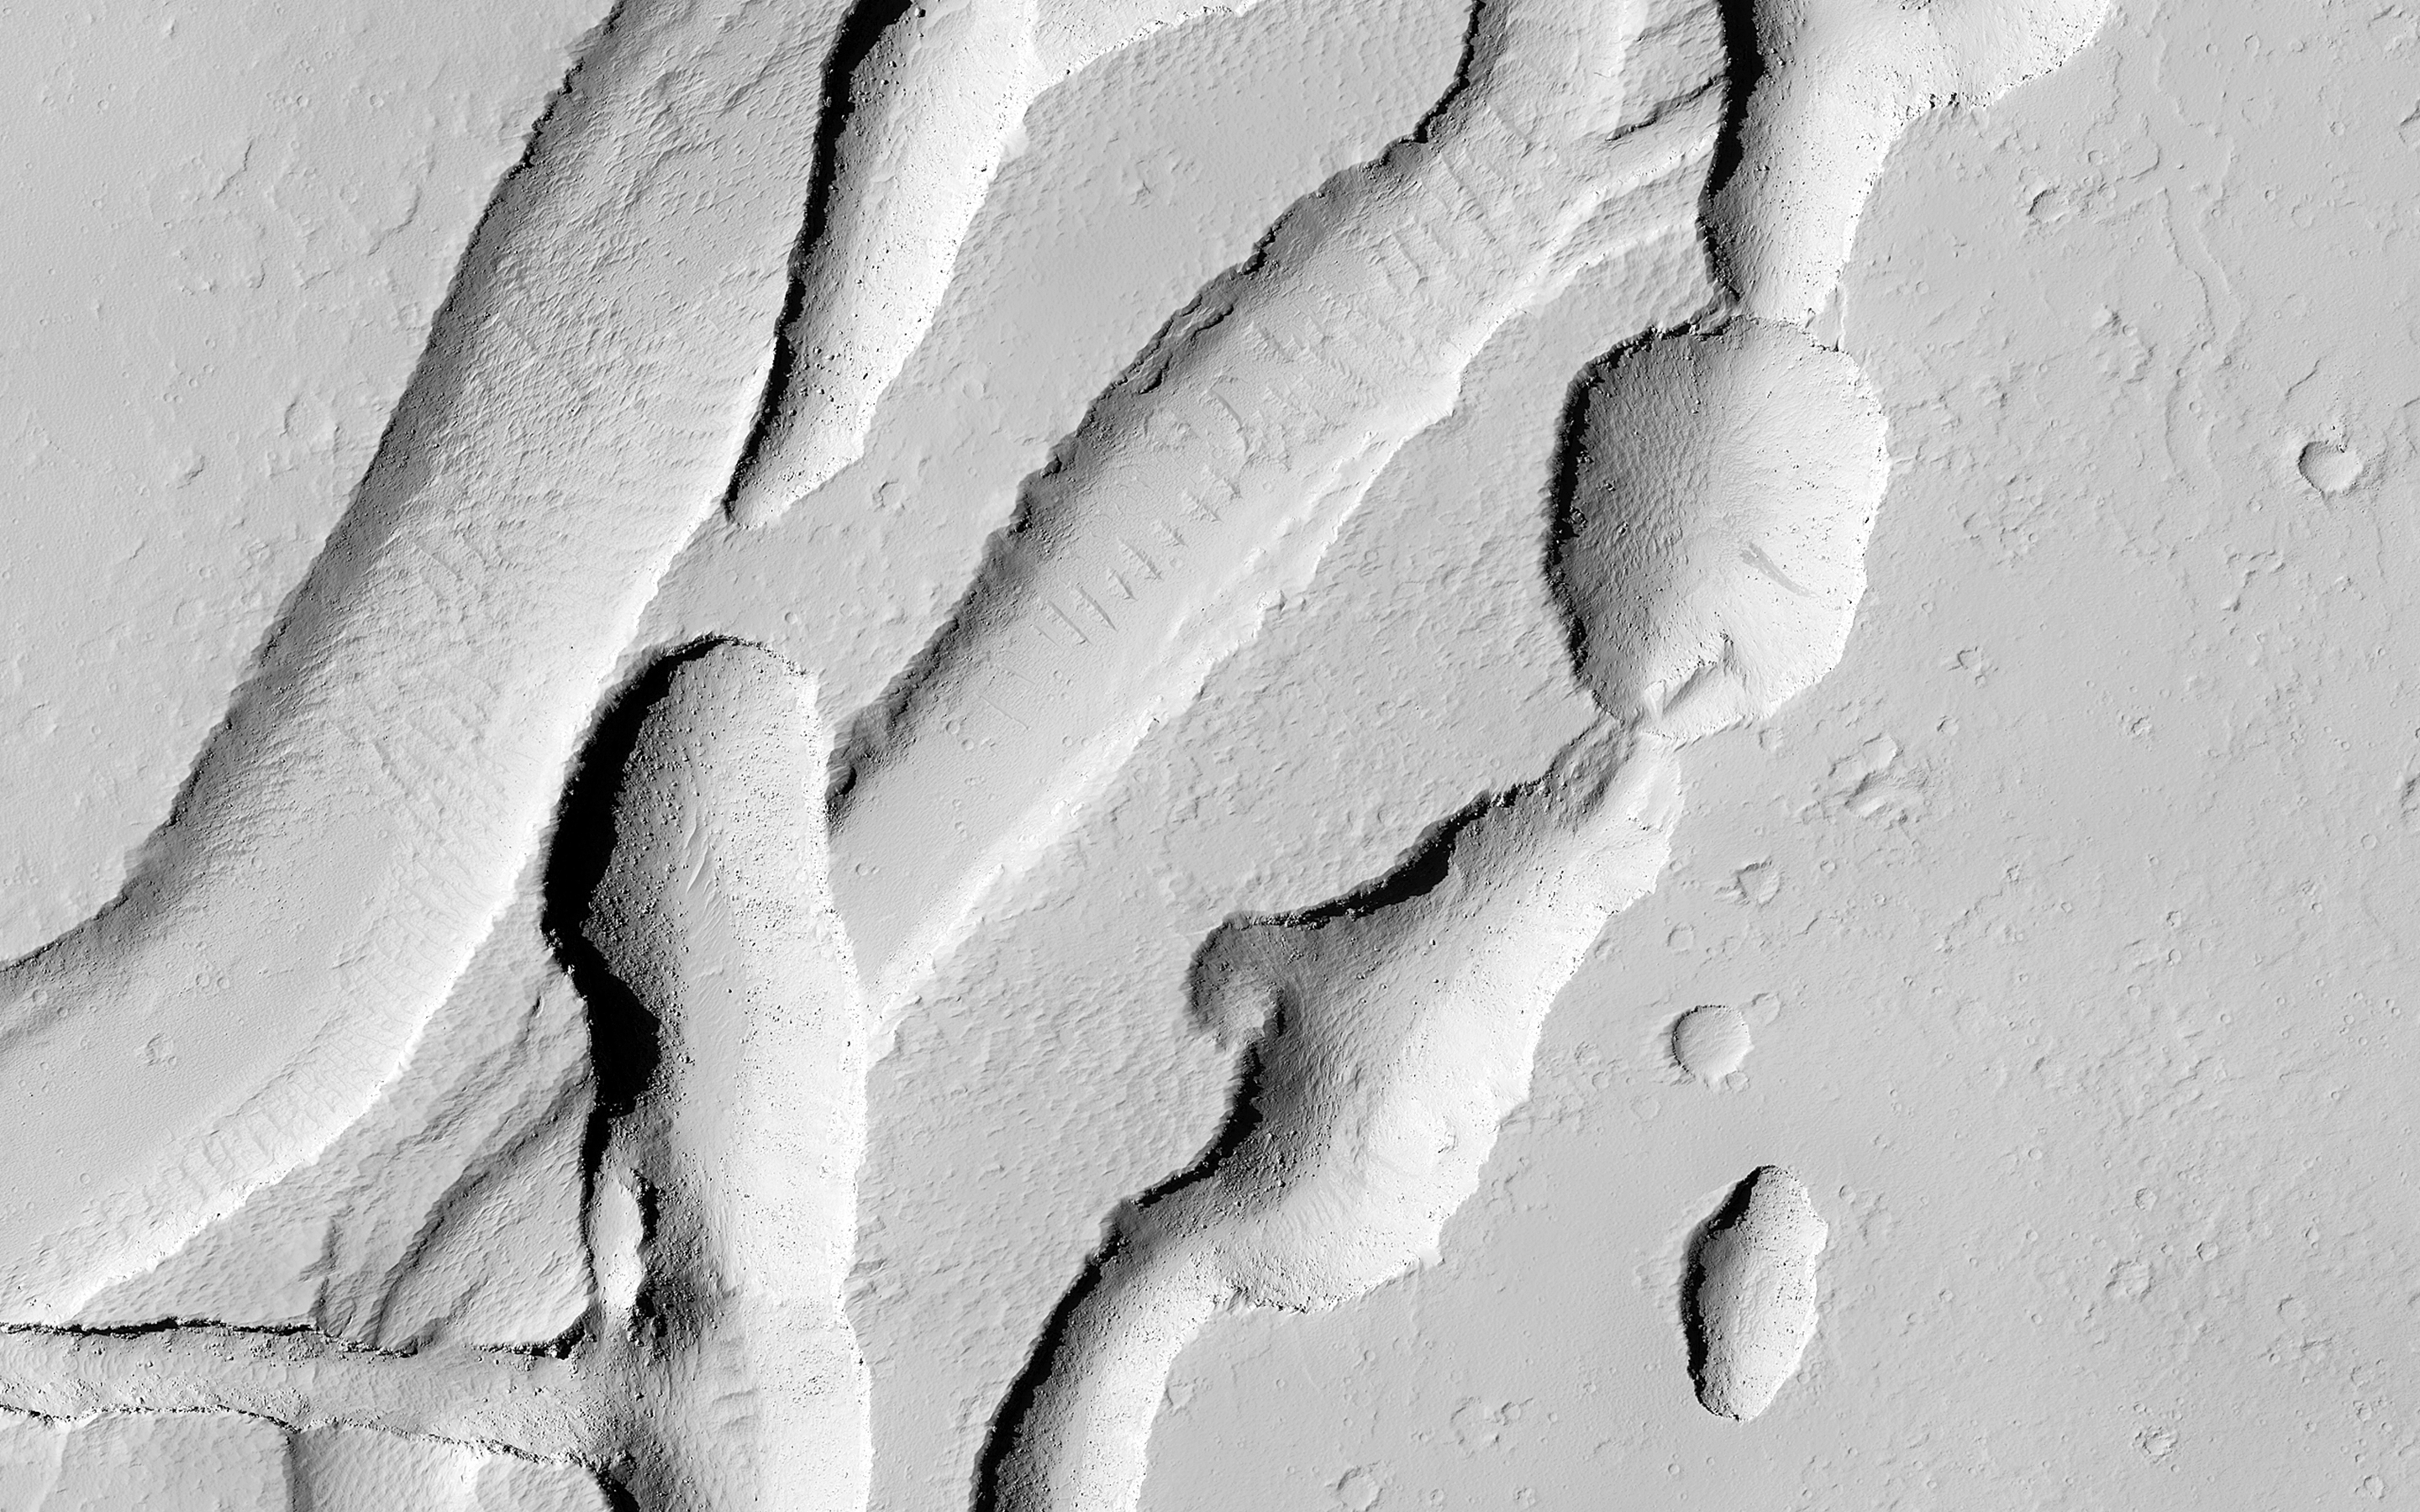

Intersecting Channels near Olympica Fossae

This complicated area contains various types of channels, pits and fractures. We can determine the relative ages of the pits and channels based on which features cross-cut others. Older channels appear smooth-edged and shallow. Younger channels and pits are deeper and more sharp-edged, as well as less sinuous than the shallower channels.

What caused this array of various channels and intersecting pits?

This region is covered in vast lava flows. The collapse pits here may be collapsed lava tubes or where overlying rock “drained” into voids created by extensional faulting. The older smoother channel that seems to source from this region may have carried an outflow of groundwater. It continues on for over 100 kilometers (62 miles) (see ESP_045368_2040).

The orientation and shapes of these features make an interesting geological puzzle.

This is a stereo pair with ESP_044326_2045.

The University of Arizona, Tucson, operates HiRISE, which was built by Ball Aerospace & Technologies Corp., Boulder, Colo. NASA’s Jet Propulsion Laboratory, a division of the California Institute of Technology in Pasadena, manages the Mars Reconnaissance Orbiter Project for NASA’s Science Mission Directorate, Washington.

Credit: NASA/JPL-Caltech/Univ. of Arizona